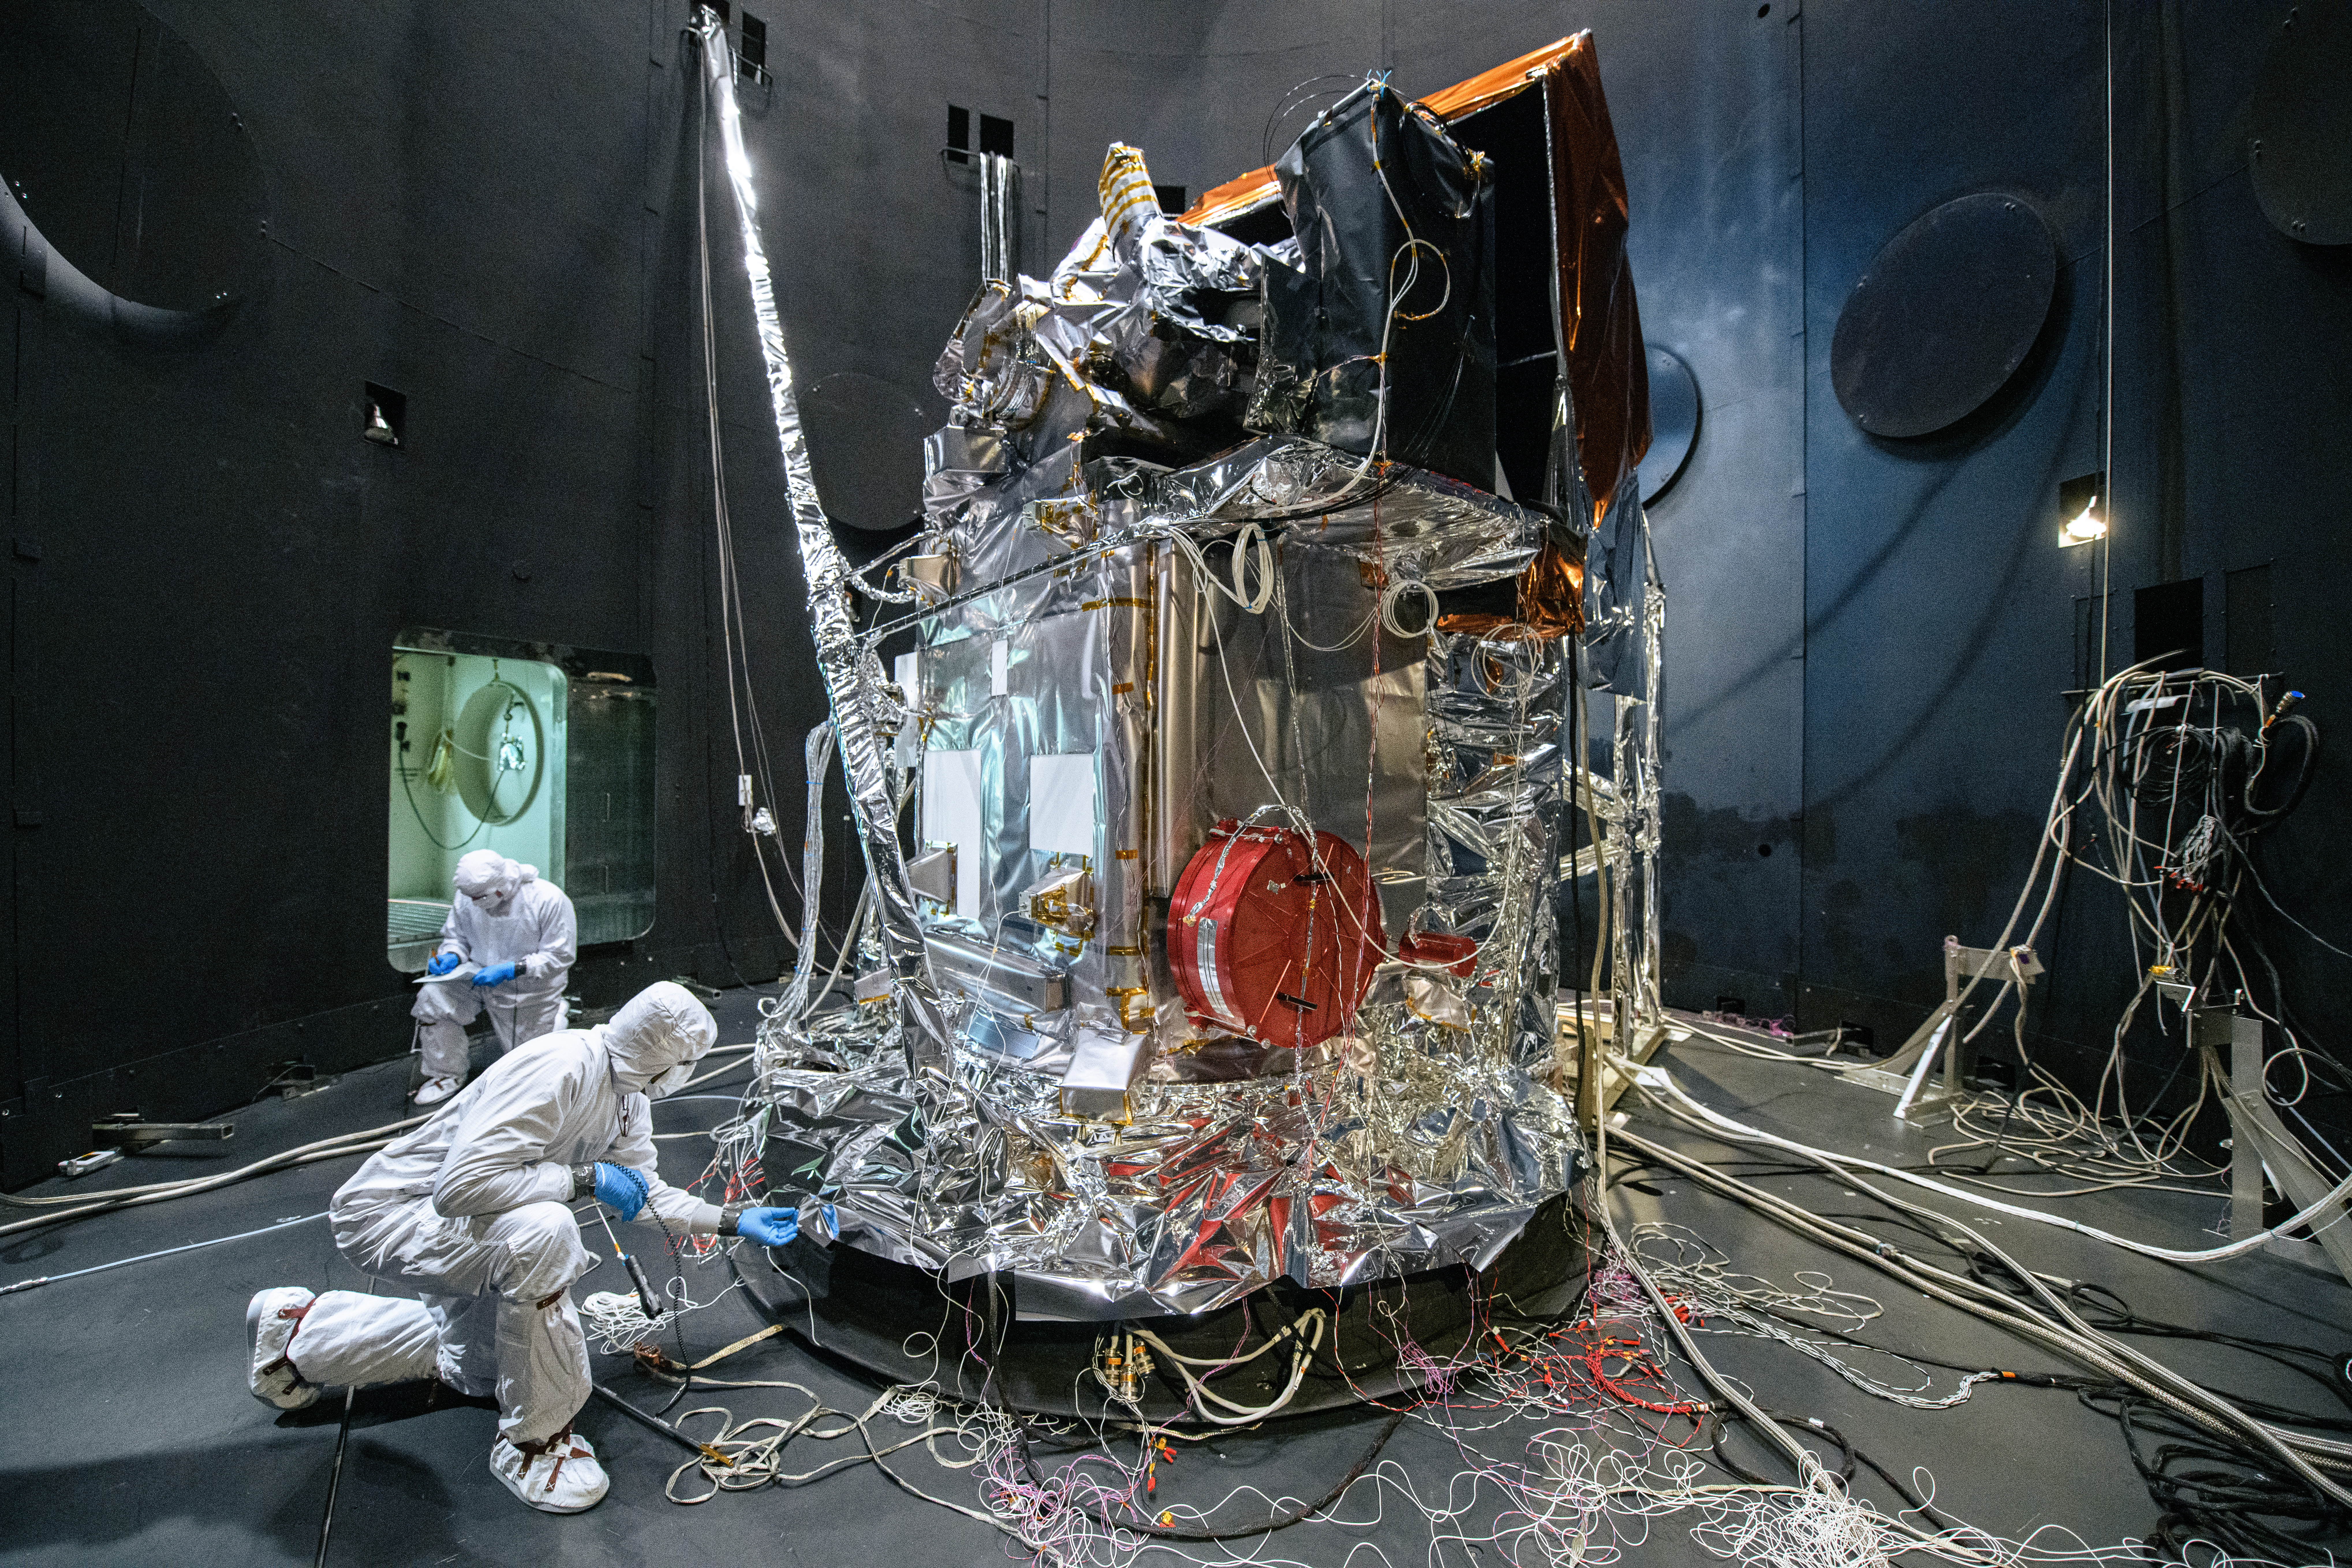

The Plankton, Aerosol, Cloud, ocean Ecosystem (PACE) Observatory inside the Space Environment Simulator (SES) thermal vacuuum chamber before thermal environmental testing at NASA's Goddard Space Flight Center in Greenbelt, Maryland on June 17th, 2023. PACE's unprecedented spectral coverage will provide the first-ever global measurements designed to identify phytoplankton community composition. The mission will make global ocean color measurements, using the Ocean Color Instrument (OCI), to provide extended data records on ocean ecology and global biogeochemistry along with polarimetry measurements, using the Spectro-polarimeter for Planetary Exploration (SPEXone) and the Hyper Angular Research Polarimeter (HARP2) to provide extended data records on clouds and aerosols. The Earth-observing satellite mission, built at Goddard Space Flight Center in Greenbelt, MD, will continue and advance observations of global ocean color, biogeochemistry, and ecology, as well as the carbon cycle, aerosols and clouds.

Credit: NASA / Denny Henry